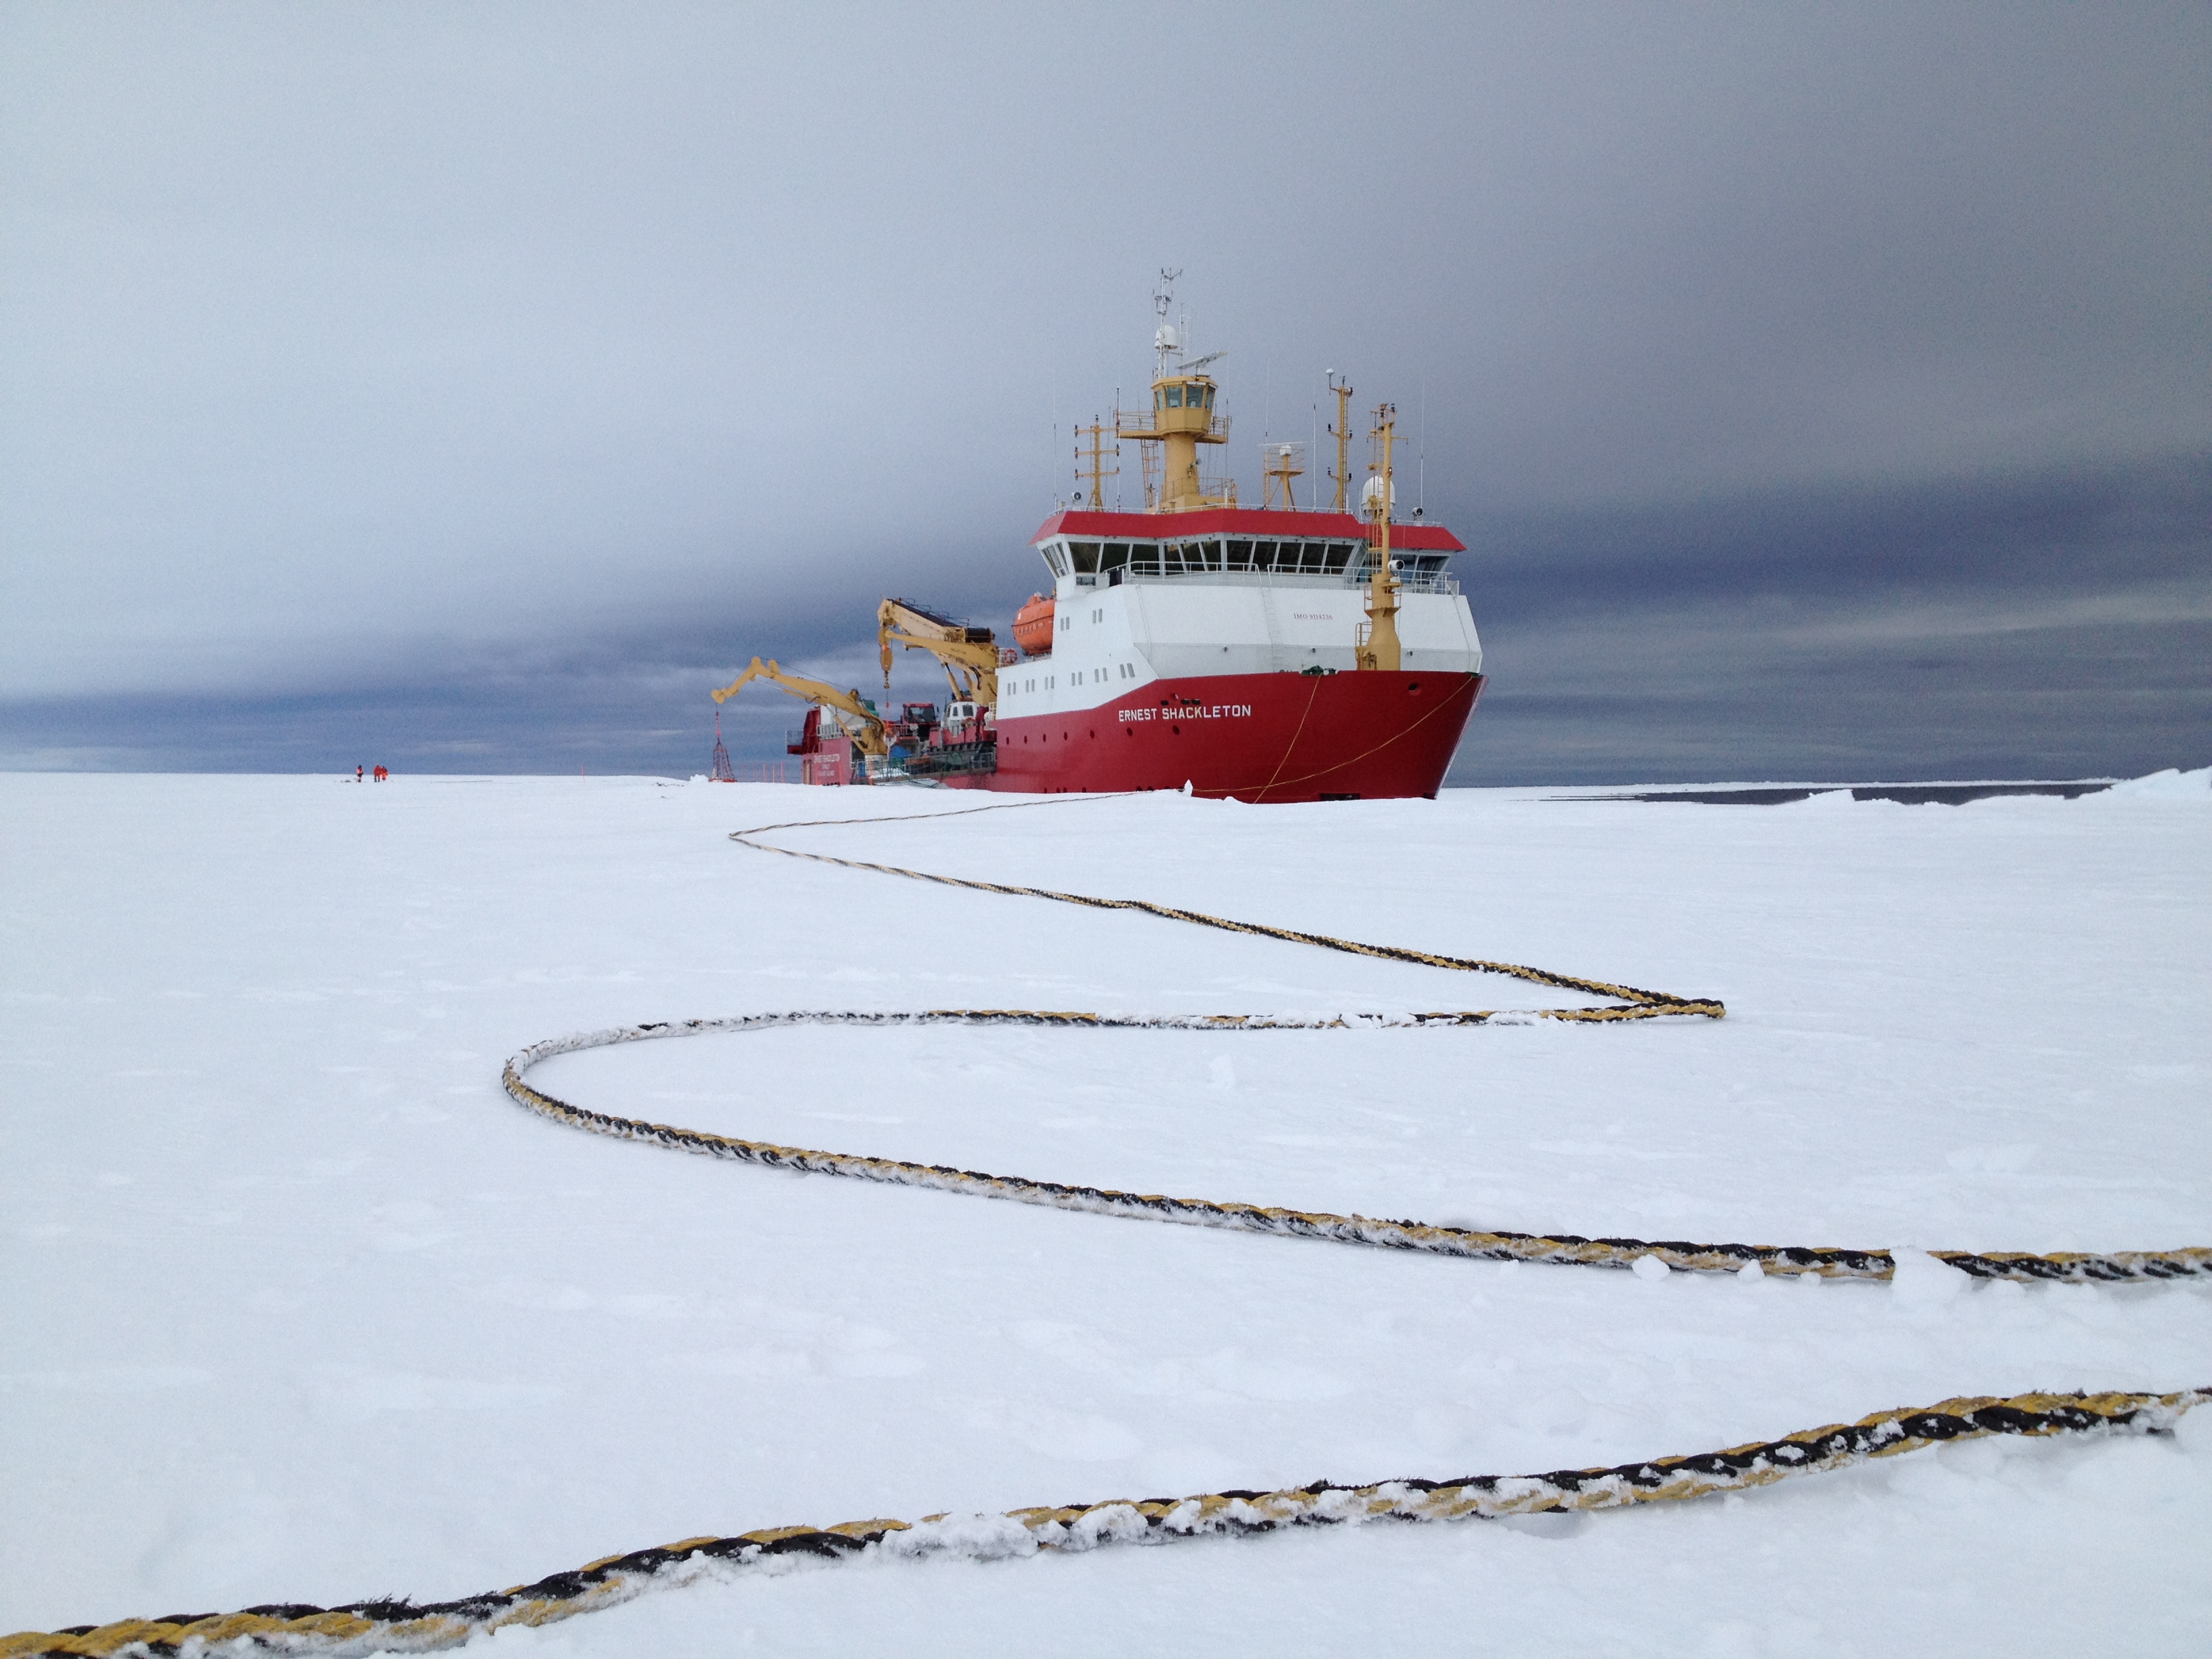

NASA’s BARREL Mission Launches 20 Balloons

Arrival of the RRS Ernest Shackleton near Halley Research Station in Antarctica. The Shackleton is the regular resupply ship for the station and it also brought in some of the BARREL team scientists. The long tether is for the ship’s mooring. --- In Antarctica in January, 2013 – the summer at the South Pole – scientists launched 20 balloons up into the air to study an enduring mystery of space weather: when the giant radiation belts surrounding Earth lose material, where do the extra particles actually go? The mission is called BARREL (Balloon Array for Radiation belt Relativistic Electron Losses) and it is led by physicist Robyn Millan of Dartmouth College in Hanover, NH. Millan provided photographs from the team’s time in Antarctica. The team launched a balloon every day or two into the circumpolar winds that circulate around the pole. Each balloon floated for anywhere from 3 to 40 days, measuring X-rays produced by fast-moving electrons high up in the atmosphere. BARREL works hand in hand with another NASA mission called the Van Allen Probes, which travels through the Van Allen radiation belts surrounding Earth. The belts wax and wane over time in response to incoming energy and material from the sun, sometimes intensifying the radiation through which satellites must travel. Scientists wish to understand this process better, and even provide forecasts of this space weather, in order to protect our spacecraft. As the Van Allen Probes were observing what was happening in the belts, BARREL tracked electrons that precipitated out of the belts and hurtled down Earth’s magnetic field lines toward the poles. By comparing data, scientists will be able to track how what’s happening in the belts correlates to the loss of particles – information that can help us understand this mysterious, dynamic region that can impact spacecraft. Having launched balloons in early 2013, the team is back at home building the next set of payloads. They will launch 20 more balloons in 2014.

Credit: NASA